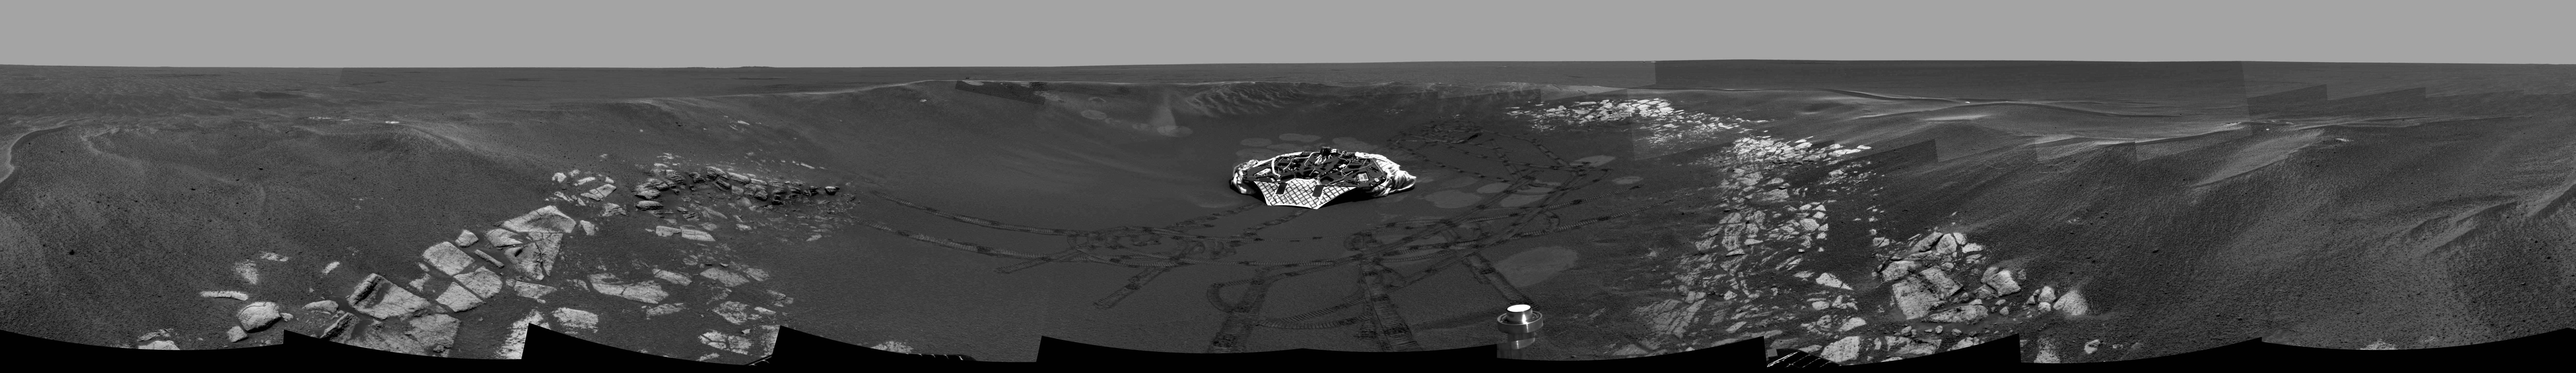

Eyeing “Eagle Crater”

This image mosaic, compiled from navigation and panoramic camera images during the Mars Exploration Rover Opportunity’s 33rd, 35th, and 36th sols on Mars, shows a panoramic view of the crater where the rover had been exploring since its dramatic arrival in late January 2004. The crater, now informally referred to as “Eagle Crater,” is approximately 22 meters (72 feet) in diameter. Opportunity’s lander is visible in the center of the image. Track marks reveal the rover’s progress. The rover cameras recorded this view as Opportunity climbed close to the crater rim as part of a soil survey campaign.

Credit: NASA/JPL/Cornell